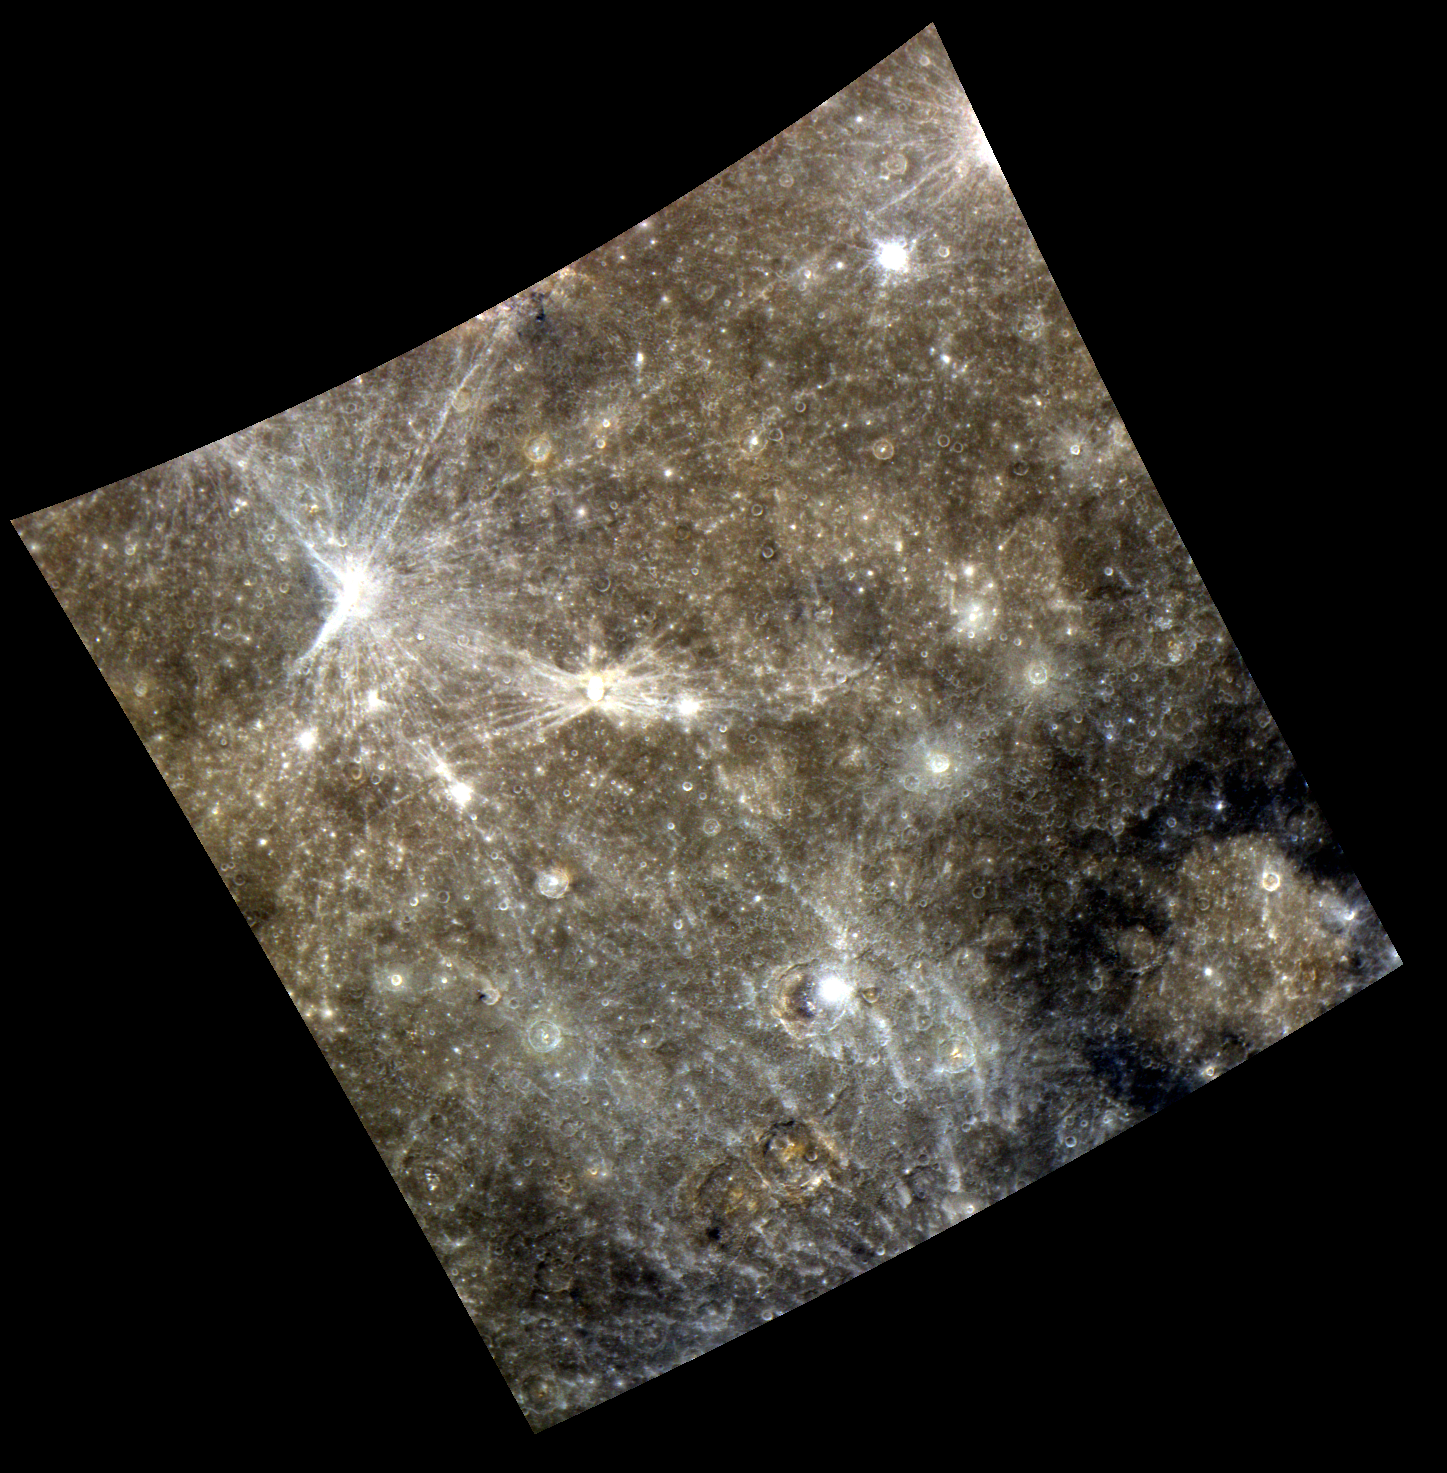

War and Peace

The various named features present in this color image, Qi Baishi, Hovnatanian, Kalidasa, and Tolstoj, create a stunning depiction of Mercury’s scarred and variable surface. Tolstoj, the large basin in the bottom right of the image, represents the war and peace of its namesake’s famous novel through its smooth, light-colored center and rough, dark blue exterior.

This image was acquired as part of MDIS’s color base map. The color base map is composed of WAC images taken through eight different narrow-band color filters and will cover more than 90% of Mercury’s surface with an average resolution of 1 kilometer/pixel (0.6 miles/pixel). The highest-quality color images are obtained for Mercury’s surface when both the spacecraft and the Sun are overhead, so these images typically are taken with viewing conditions of low incidence and emission angles.

Date acquired: June 27, 2011
Image Mission Elapsed Time (MET): 217689462, 217689478, 217689458
Image ID: 433721, 433725, 433720
Instrument: Wide Angle Camera (WAC) of the Mercury Dual Imaging System (MDIS)
WAC filter: 9 (1000 nanometers), 7 (750 nanometers), 6 (430 nanometers) as red-green-blue
Center Latitude: -11.69°
Center Longitude: 178.1° E
Resolution: 1387 meters/pixel
Scale: The inner ring of Tolstoj, the basin to the bottom right of the image, is 365 km
Incidence Angle: 13.4°
Emission Angle: 14.6°
Phase Angle: 28.0°

These images are from MESSENGER, a NASA Discovery mission to conduct the first orbital study of the innermost planet, Mercury. For information regarding the use of images, see the MESSENGER image use policy.

Credit: NASA/Johns Hopkins University Applied Physics Laboratory/Carnegie Institution of Washington